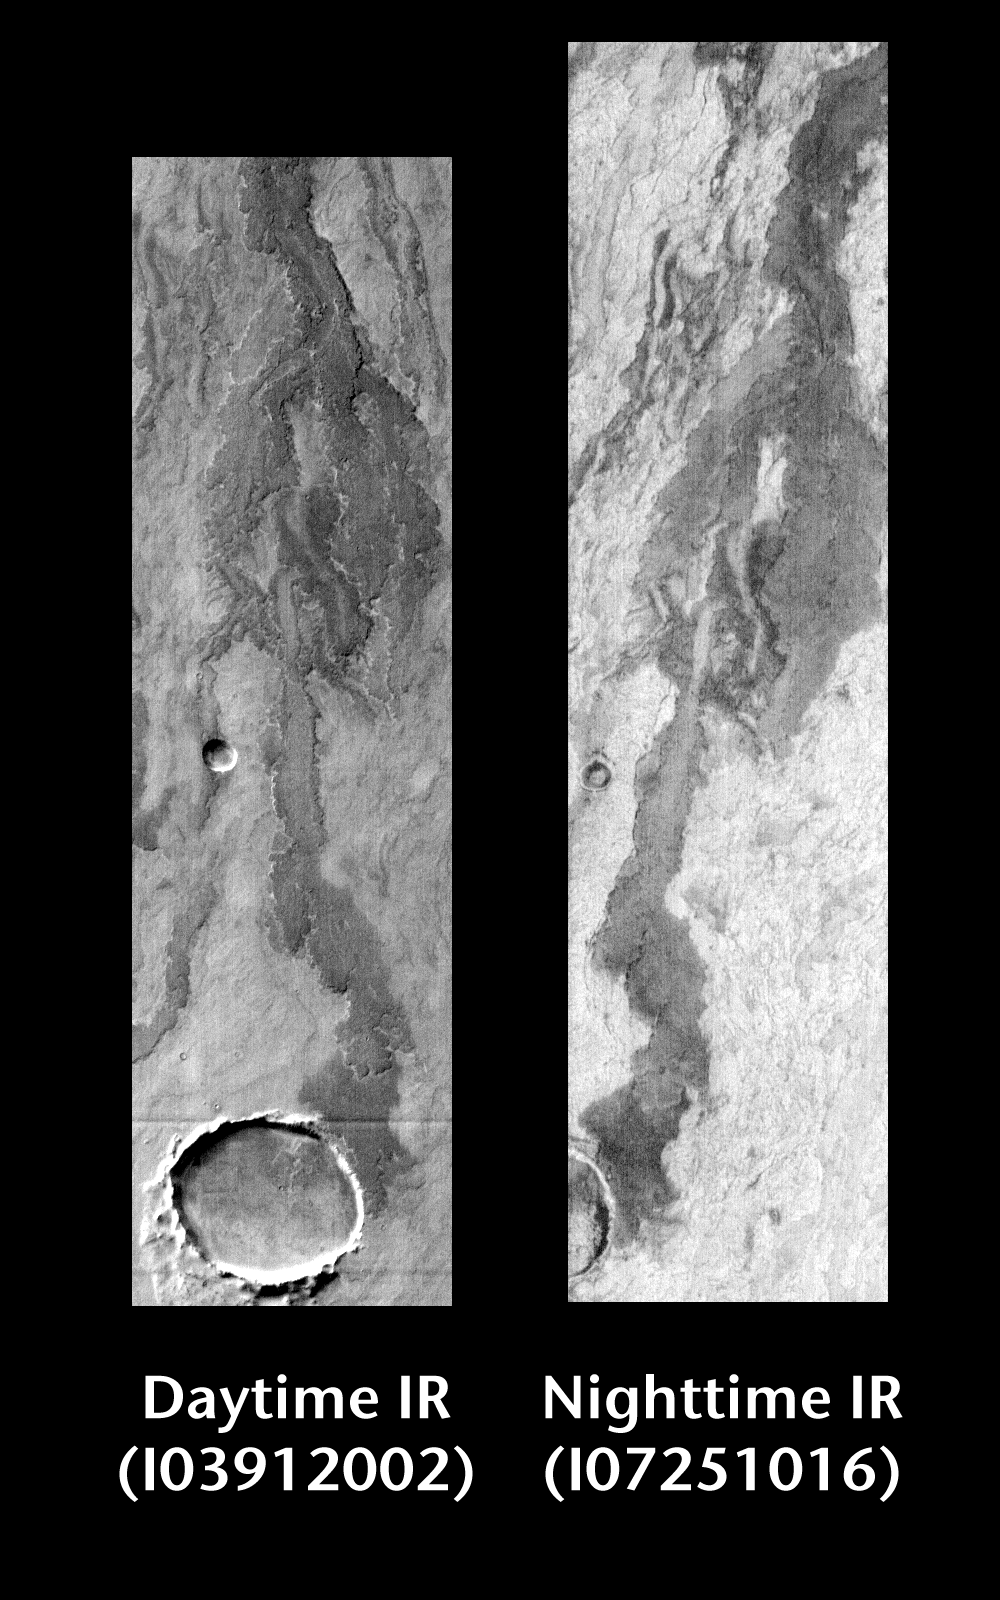

Arsia Mons by Day and Night

Released 22 June 2004

This pair of images shows part of Arsia Mons.

Day/Night Infrared Pairs

The image pairs presented focus on a single surface feature as seen in both the daytime and nighttime by the infrared THEMIS camera. The nighttime image (right) has been rotated 180 degrees to place north at the top.

Infrared image interpretation

Daytime:Infrared images taken during the daytime exhibit both the morphological and thermophysical properties of the surface of Mars. Morphologic details are visible due to the effect of sun-facing slopes receiving more energy than antisun-facing slopes. This creates a warm (bright) slope and cool (dark) slope appearance that mimics the light and shadows of a visible wavelength image. Thermophysical properties are seen in that dust heats up more quickly than rocks. Thus dusty areas are bright and rocky areas are dark.

Nighttime:Infrared images taken during the nighttime exhibit only the thermophysical properties of the surface of Mars. The effect of sun-facing versus non-sun-facing energy dissipates quickly at night. Thermophysical effects dominate as different surfaces cool at different rates through the nighttime hours. Rocks cool slowly, and are therefore relatively bright at night (remember that rocks are dark during the day). Dust and other fine grained materials cool very quickly and are dark in nighttime infrared images.

Image information: IR instrument. Latitude -19.6, Longitude 241.9 East (118.1 West). 100 meter/pixel resolution.

Note: this THEMIS visual image has not been radiometrically nor geometrically calibrated for this preliminary release. An empirical correction has been performed to remove instrumental effects. A linear shift has been applied in the cross-track and down-track direction to approximate spacecraft and planetary motion. Fully calibrated and geometrically projected images will be released through the Planetary Data System in accordance with Project policies at a later time.

NASA’s Jet Propulsion Laboratory manages the 2001 Mars Odyssey mission for NASA’s Office of Space Science, Washington, D.C. The Thermal Emission Imaging System (THEMIS) was developed by Arizona State University, Tempe, in collaboration with Raytheon Santa Barbara Remote Sensing. The THEMIS investigation is led by Dr. Philip Christensen at Arizona State University. Lockheed Martin Astronautics, Denver, is the prime contractor for the Odyssey project, and developed and built the orbiter. Mission operations are conducted jointly from Lockheed Martin and from JPL, a division of the California Institute of Technology in Pasadena.

Credit: NASA/JPL/Arizona State University